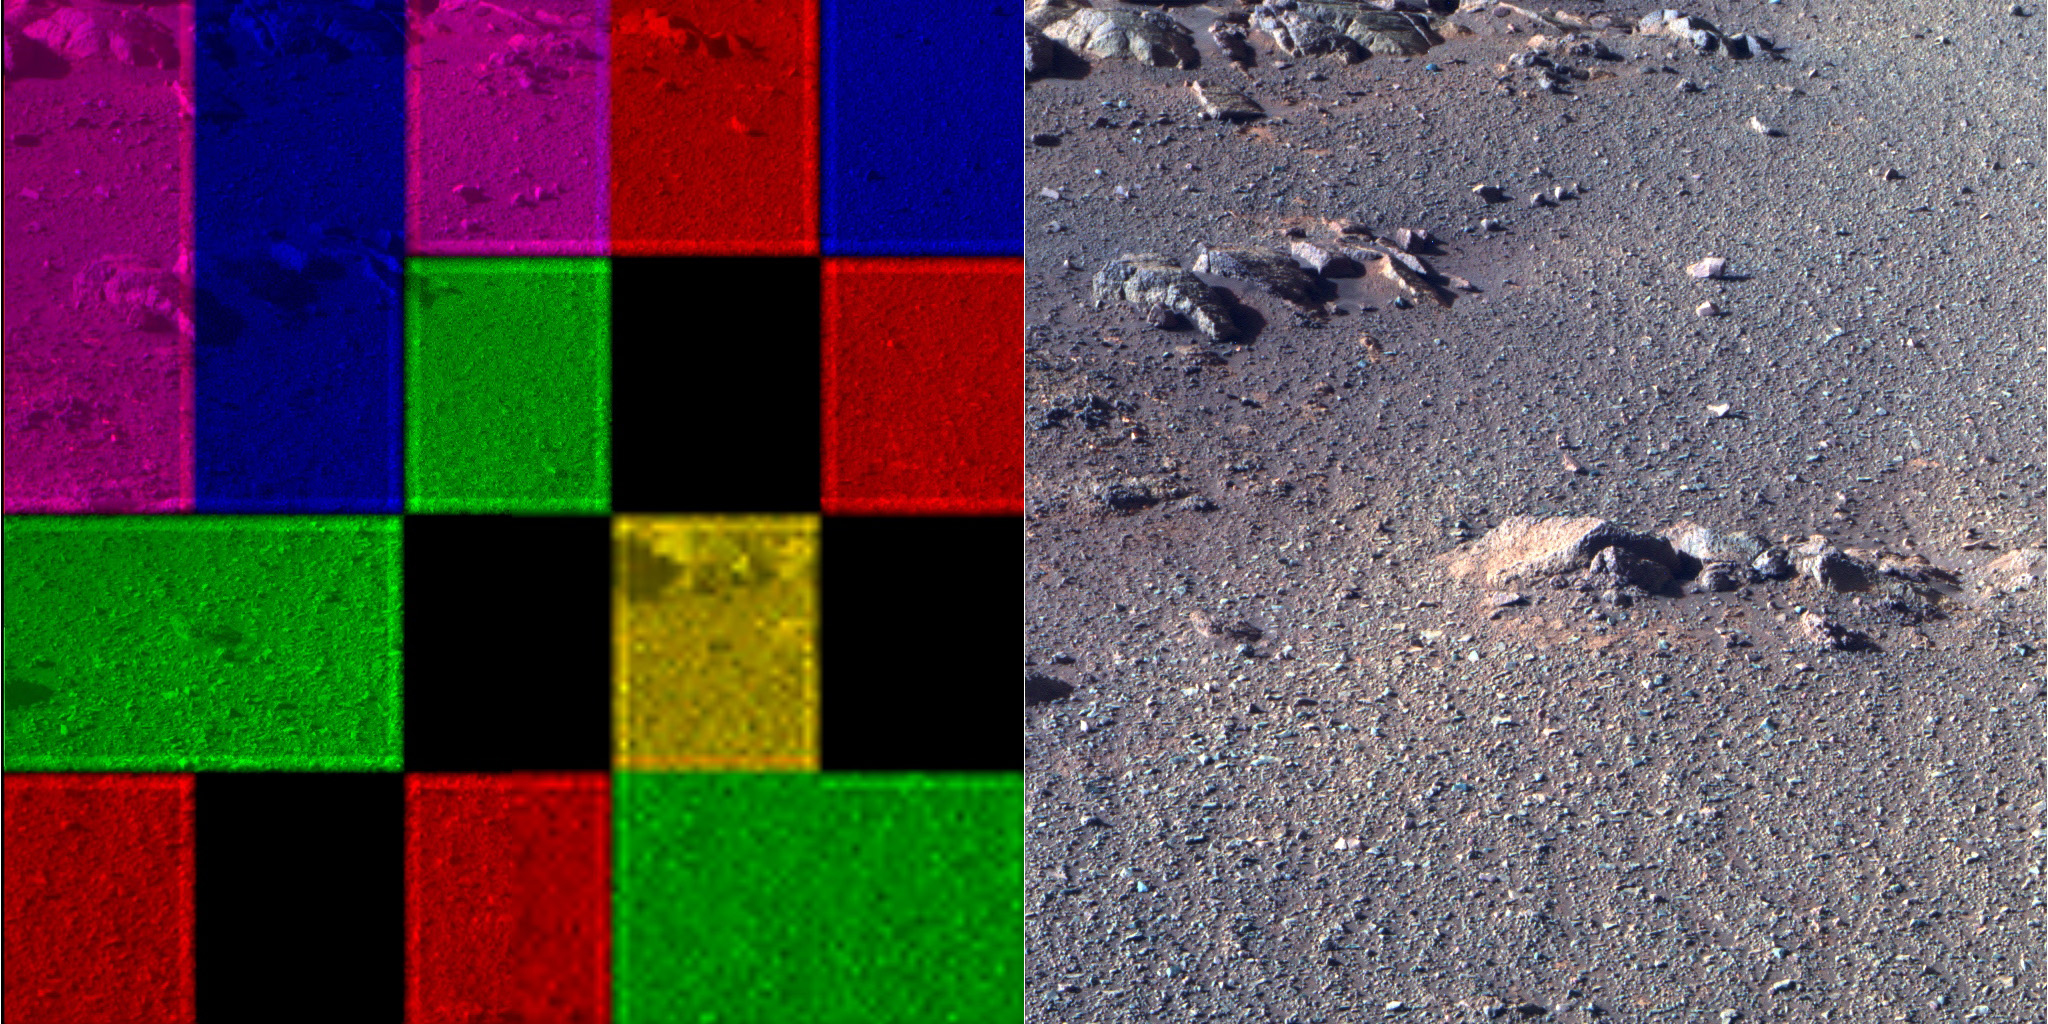

Artistic Pancam Frame

These side-by-side images were taken by the Pan Camera (Pancam) on NASA’s Opportunity rover. They’re actually the same image; the left version is how the image originally came down, due to data dropouts. The right shows the same image after processing all the data.

The image is from the 4,493rd Martian day, or sol, of the mission.

NASA’s Jet Propulsion Laboratory, a division of Caltech in Pasadena, California, manages the Mars Exploration Rover Project for NASA’s Science Mission Directorate in Washington.

Credit: NASA/JPL-Caltech/Cornell University/ASU